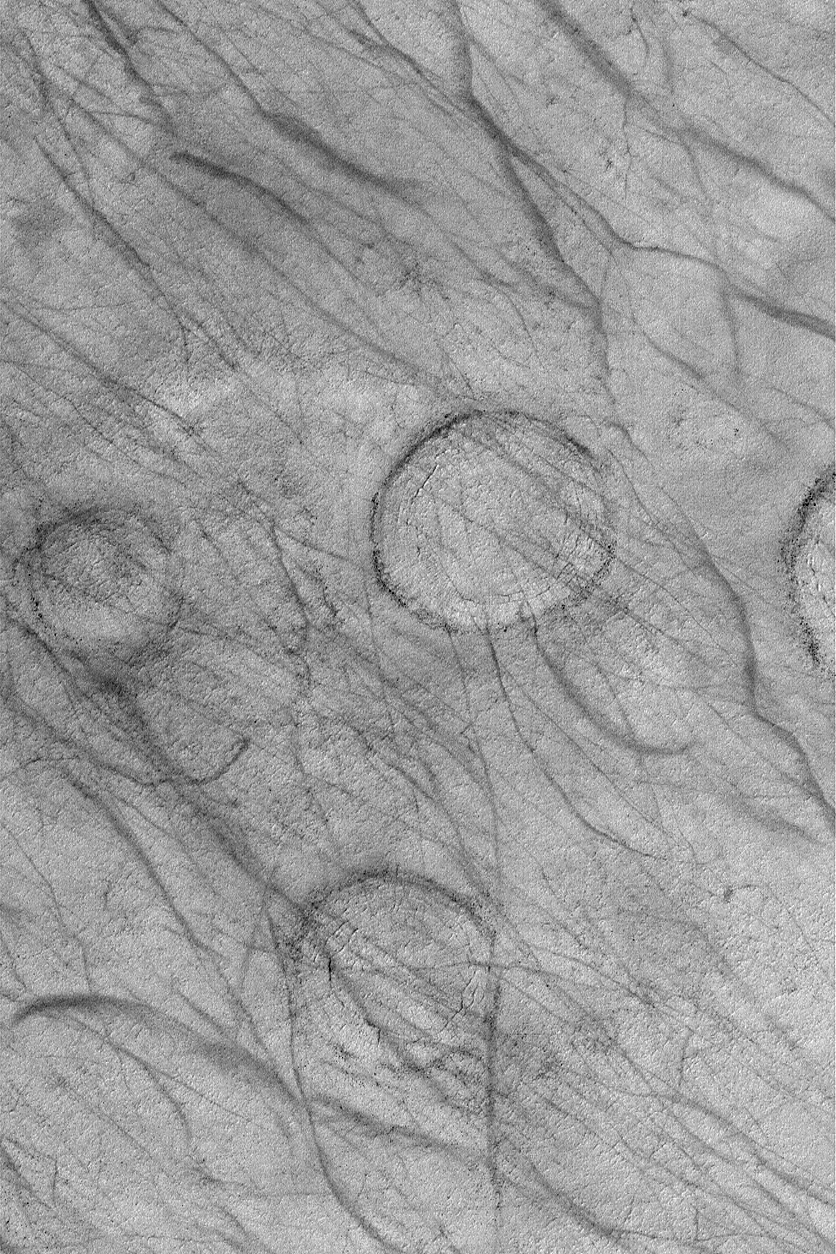

Circles and Streaks

MGS MOC Release No. MOC2-544, 14 November 2003

This Mars Global Surveyor (MGS) Mars Orbiter Camera (MOC) image, acquired less than a week ago on 8 November 2003, shows a typical southern middle-to-high latitude scene at this time of year. It is summer in the southern hemisphere, and regions such as Promethei Terra, where this image was acquired, are being streaked by dust devils that remove or disrupt the coating of dust that was deposited over the region in the previous autumn or winter. While no active dust devils were captured in this scene, their tell-tale tracks are scratched all across the image. The circular features are the sites of buried meteor impact craters; their rims form dark rings; the material that fills the craters has become cracked. This picture is located near 68.1°S, 247.9°W. The area shown is approximately 3 km (1.9 mi) across and is illuminated by sunlight from the upper left.

Credit: NASA/JPL/Malin Space Science Systems